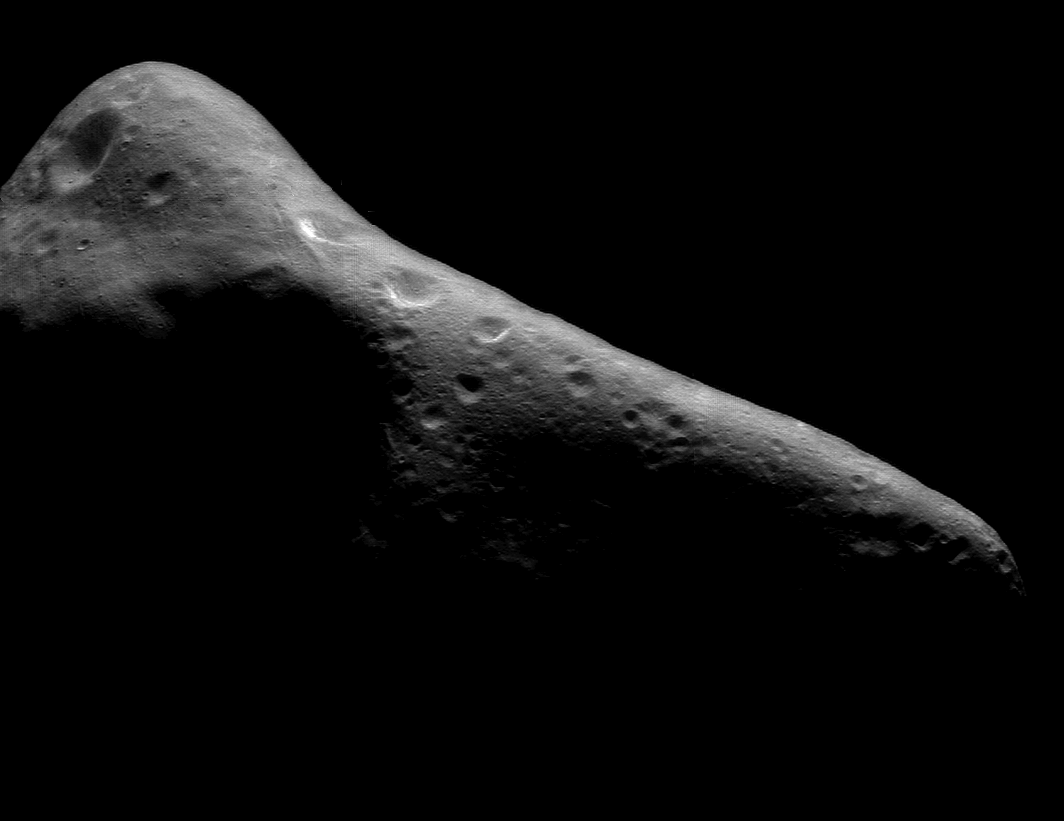

The Sculptured Surface of Eros

NEAR takes several images mosaics of Eros daily for purposes of navigating the spacecraft. The one shown here was taken February 29, 2000, from a range of 289 kilometers (180 miles). It shows features as small as 30 meters (100 feet) across. All of the mosaics show the same territory over and over, but changes in lighting plus the gradual decrease in the spacecraft’s range to the surface are both constantly bringing out new details.

The very oblique illumination in this mosaic is ideal for bringing out small landforms. Many parts of the asteroid have “grooves,” linear troughs about 100 meters (330 feet) wide and several kilometers long. Similar features have also been observed on other asteroids such as Gaspra, and they are especially numerous on Mars’ moon Phobos. Their origin isn’t completely understood, but formation of the grooves probably involves fracturing of the asteroid’s subsurface in some way.

Built and managed by The Johns Hopkins University Applied Physics Laboratory, Laurel, Maryland, NEAR was the first spacecraft launched in NASA’s Discovery Program of low-cost, small-scale planetary missions. See the NEAR web page at http://near.jhuapl.edu/ for more details.

Credit: NASA/JPL/JHUAPL